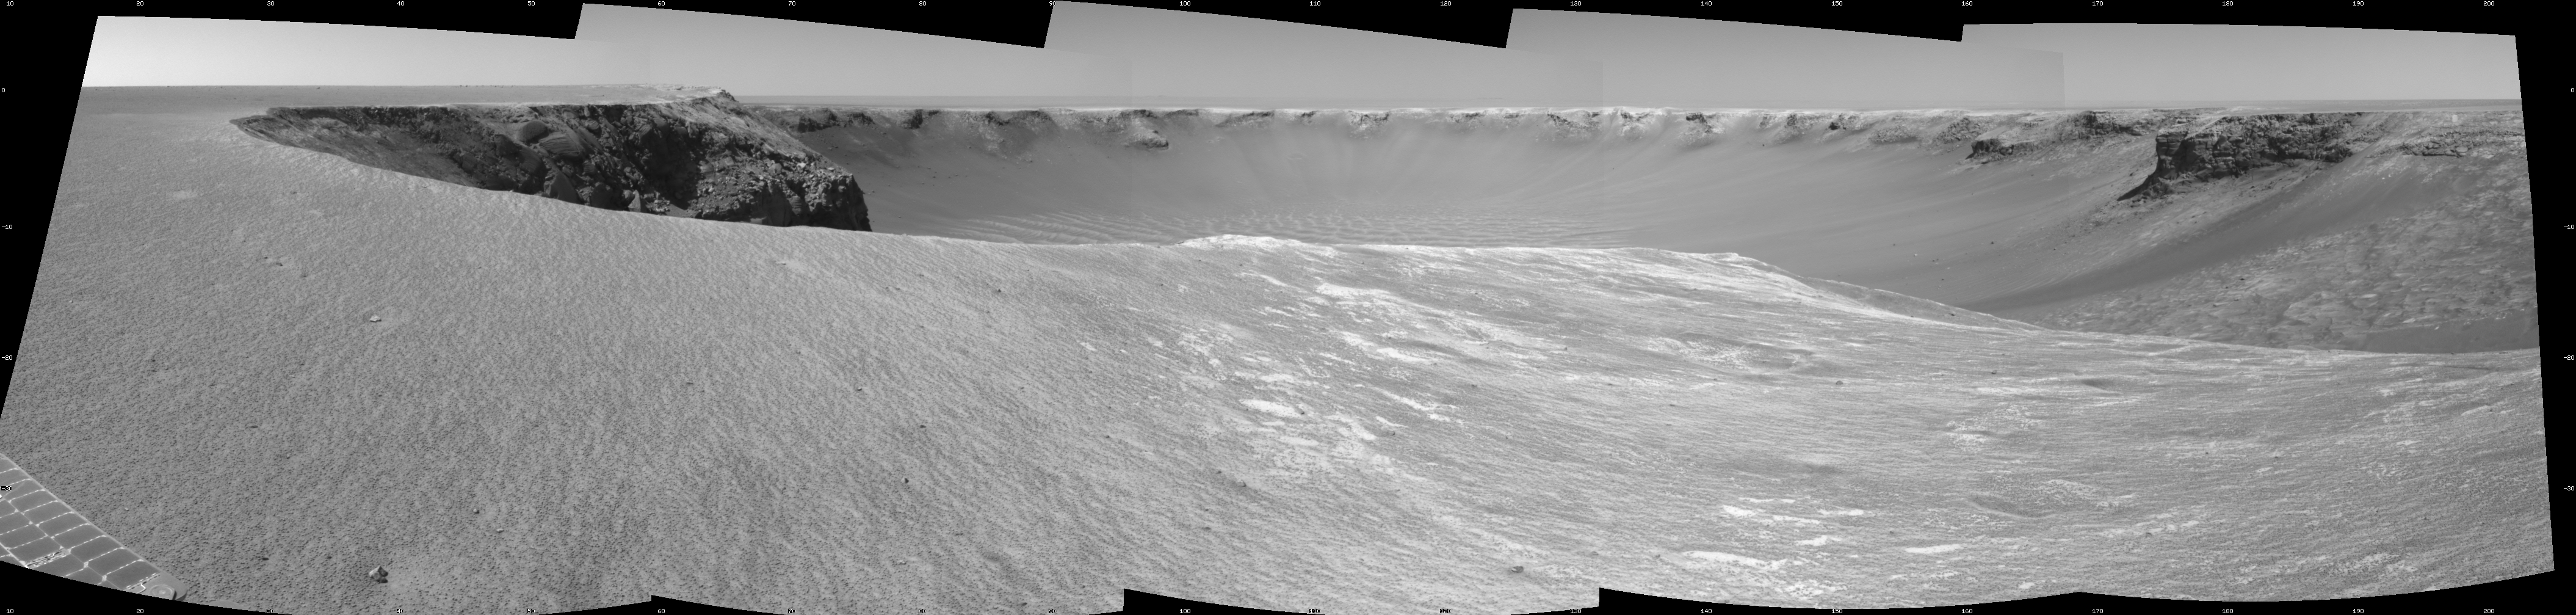

Opportunity’s View, Sol 958

NASA’s Mars Exploration Rover Opportunity used its navigation camera to take the images combined into this stereo view of the rover’s surroundings on the 958th sol, or Martian day, of its surface mission (Oct. 4, 2006).

This view is presented as a cylindrical projection with geometric seam correction.

Credit: NASA/JPL-Caltech